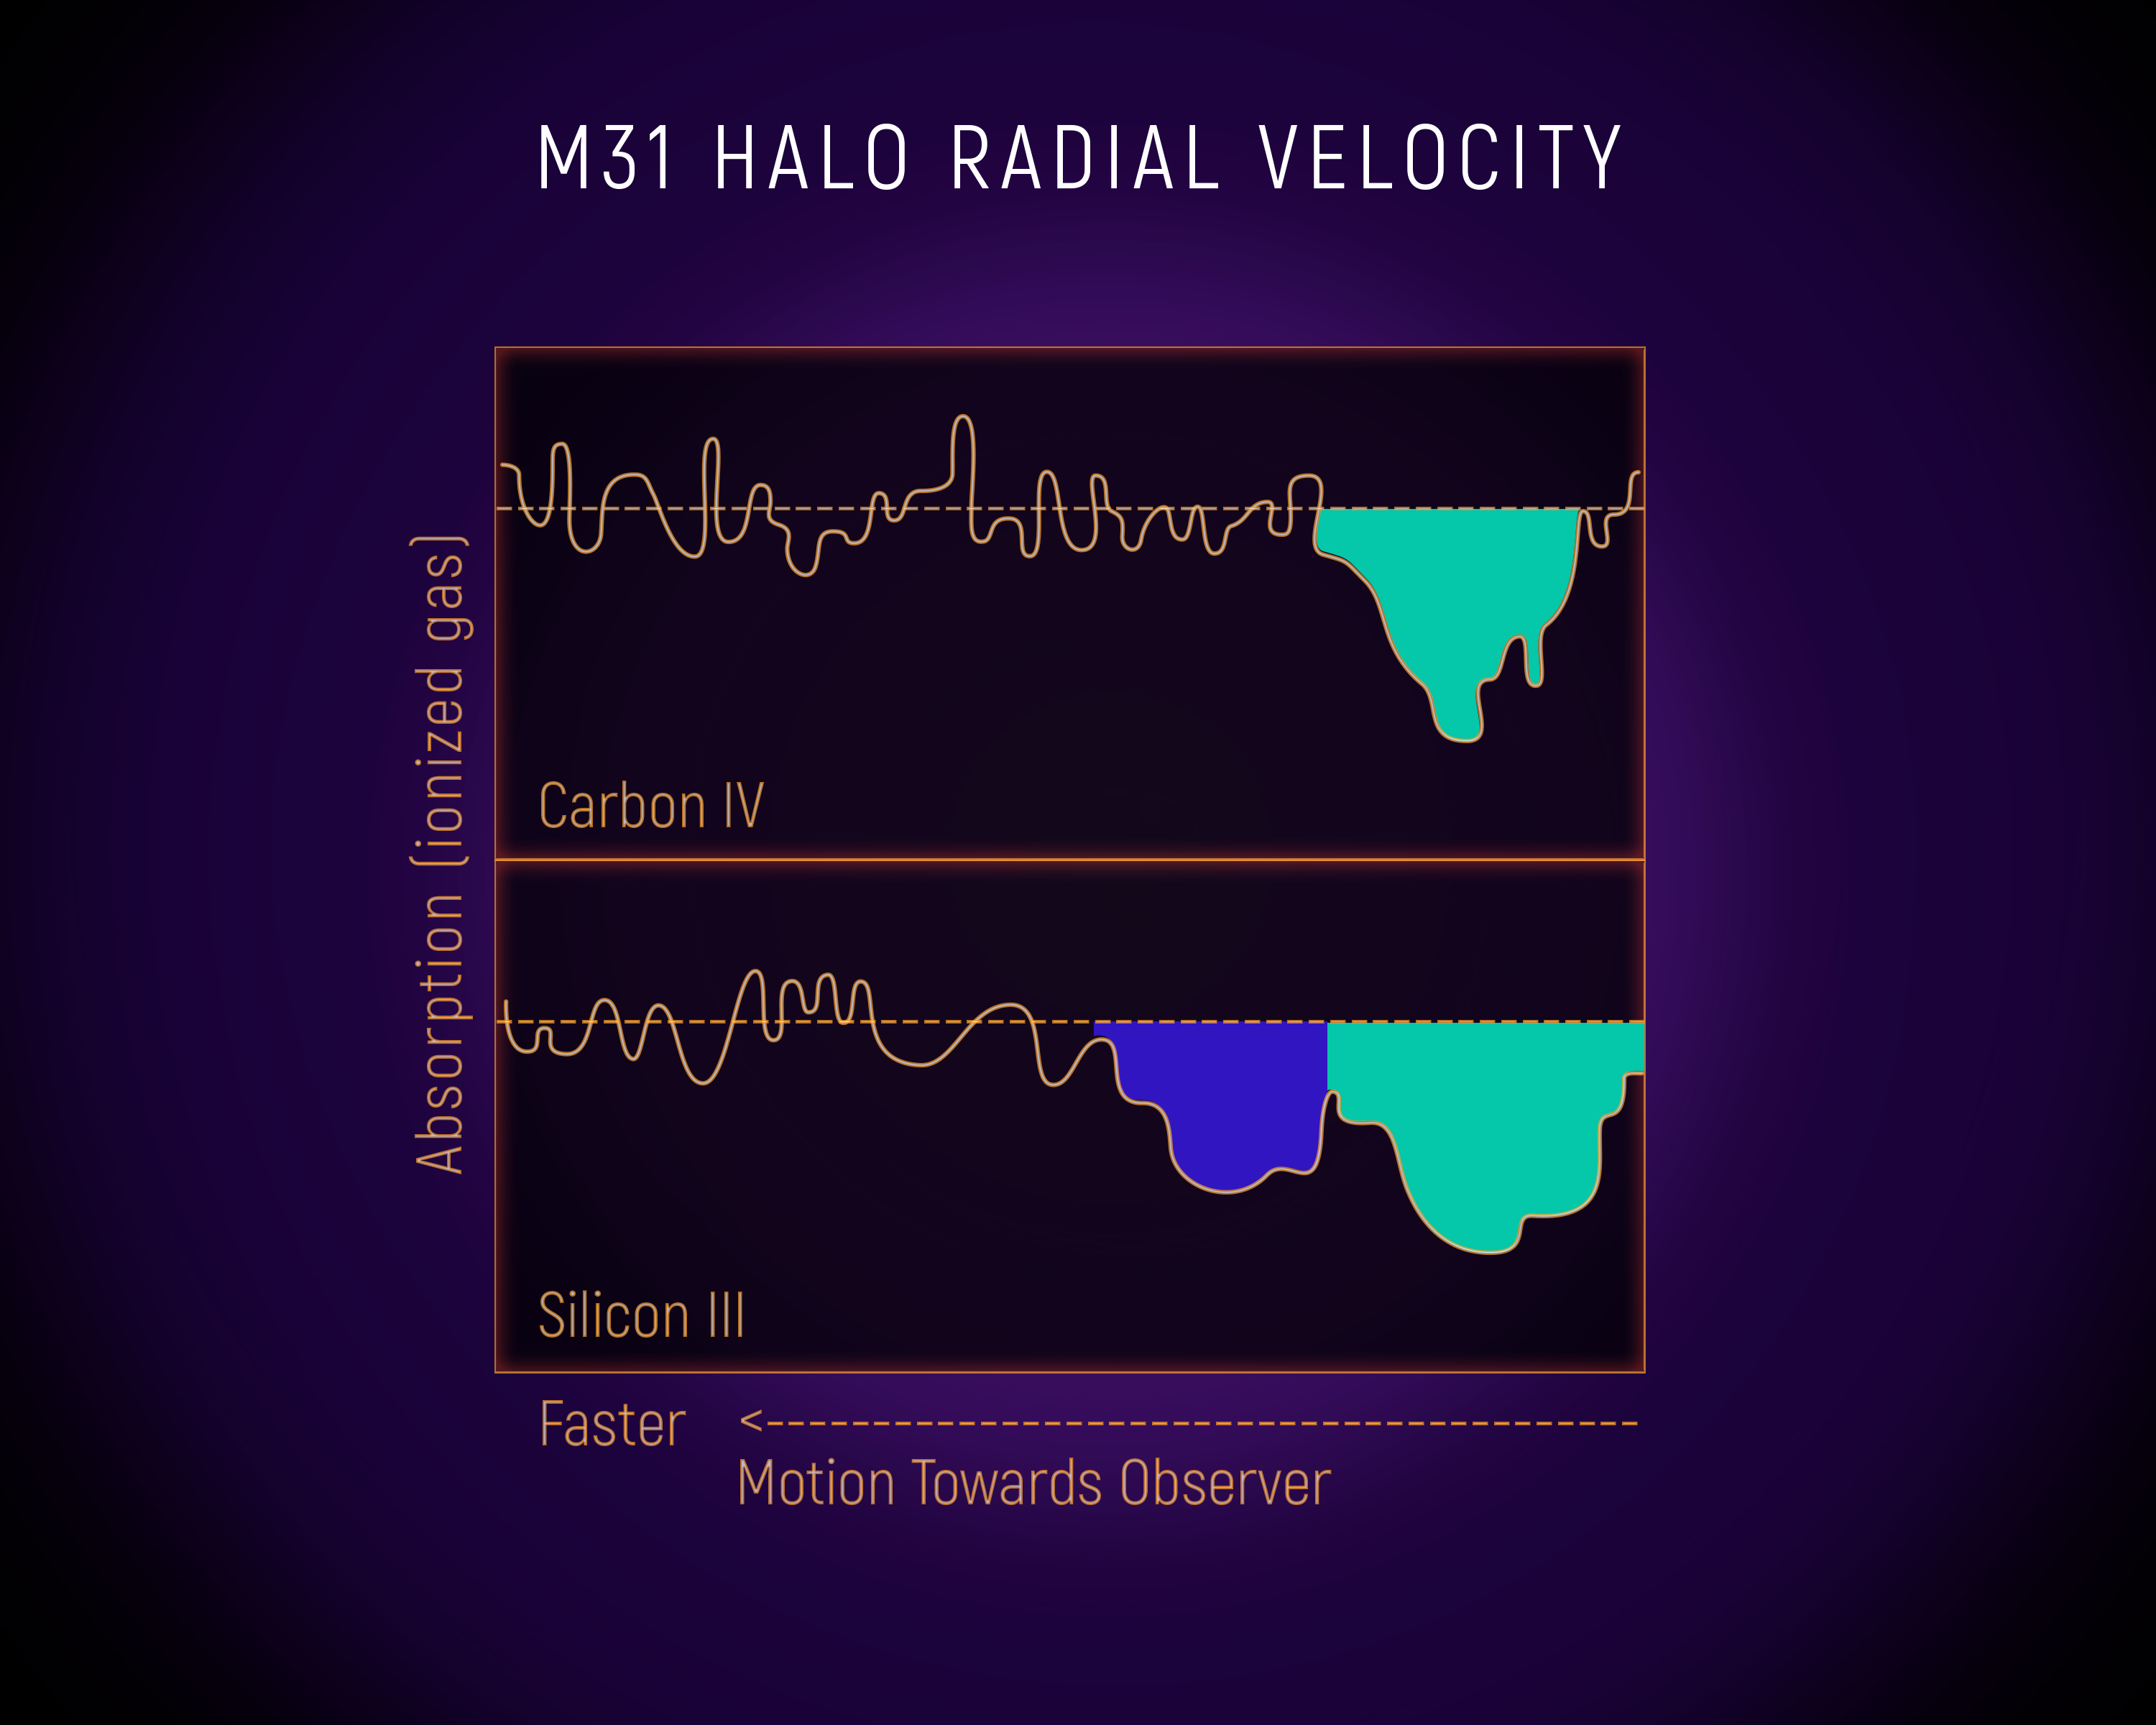

M31 Halo Radial Velocity

This diagram shows the light from a background quasar passing through the vast, gaseous halo around the neighboring Andromeda galaxy (M31), as spectroscopically measured by the Hubble Space Telescope. The colored regions show absorption from two components that make up the halo. For ionized silicon, a significant absorption is shown in both plots. The more highly ionized carbon is absorbed by only one component. Astronomers can tell the two components apart because their line-of-sight motions, known as radial velocity, cause a Doppler shift that changes the wavelength of light being absorbed.

Credit: NASA, ESA, and E. Wheatley (STScI)